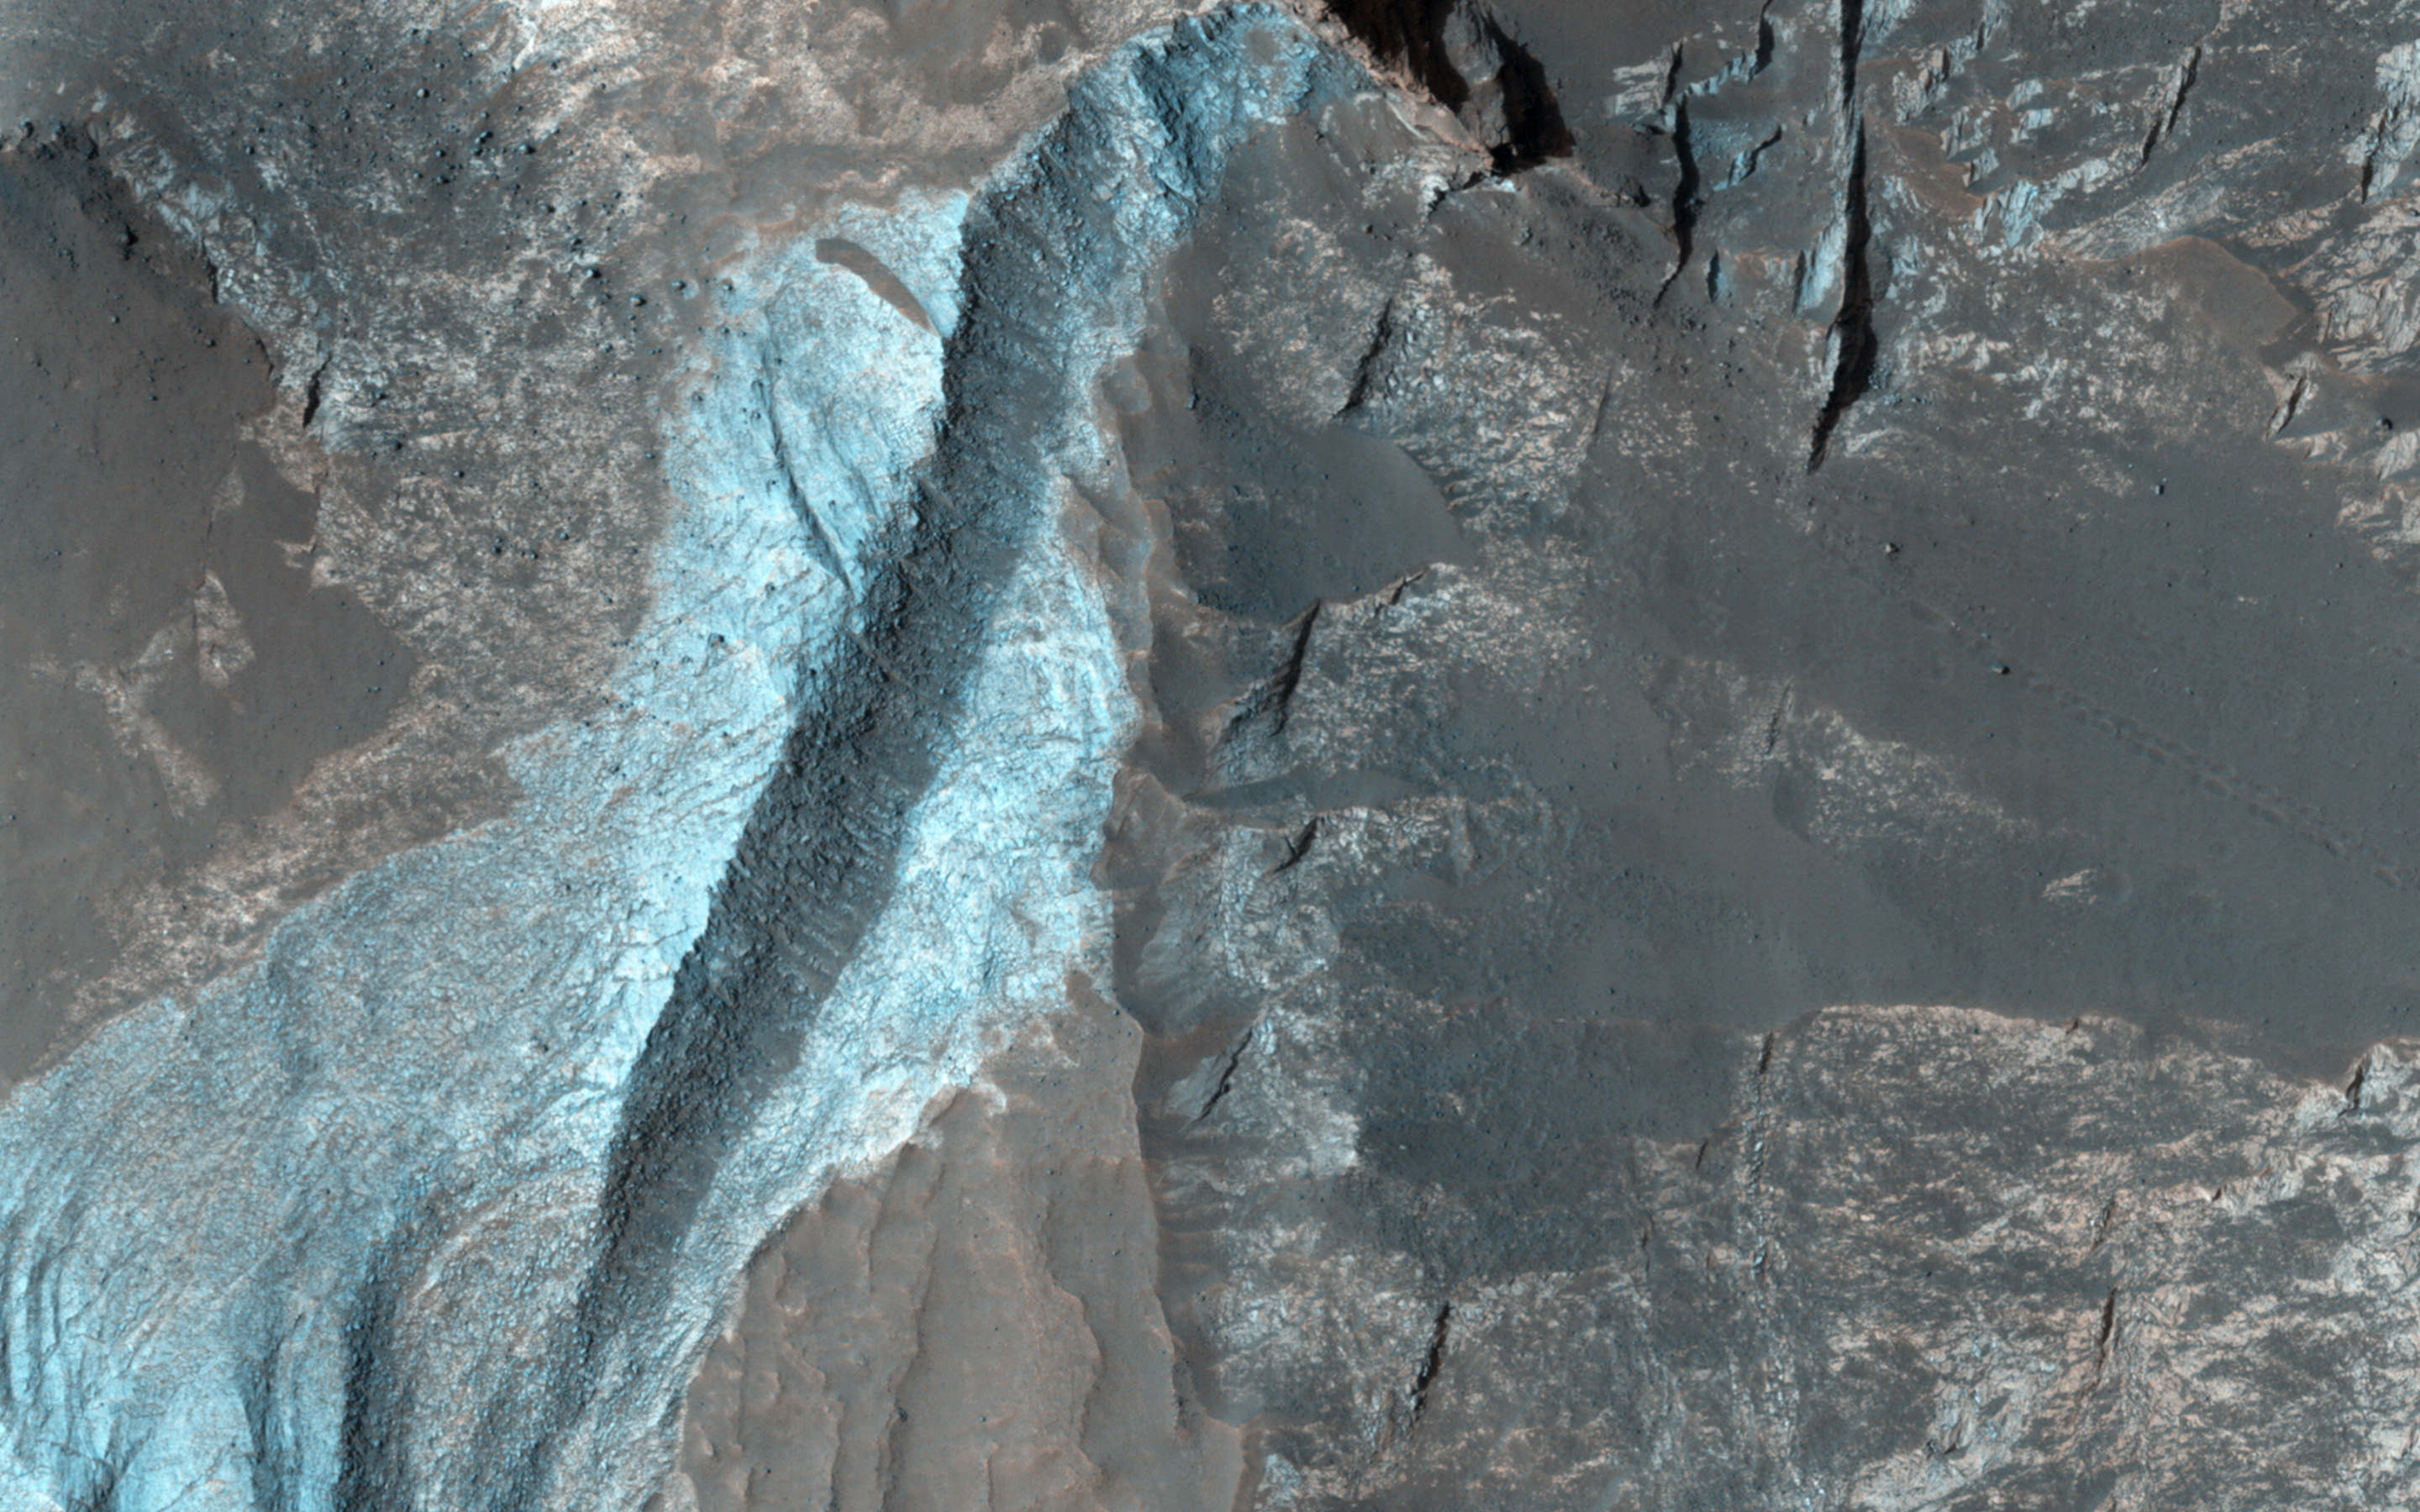

Sedimentary Bedrock Diversity in Terby Crater

Terby Crater, sitting on the northern rim of Hellas Basin, has been filled by sedimentary deposits, perhaps deposited by or in water.

The northeast portion of these layers have been eroded by the wind, exposing the layers. The enhanced-color subimage is a sample of these materials, in which the different colors and textures represent different rock types.

HiRISE is one of six instruments on NASA’s Mars Reconnaissance Orbiter. The University of Arizona, Tucson, operates the orbiter’s HiRISE camera, which was built by Ball Aerospace & Technologies Corp., Boulder, Colo. NASA’s Jet Propulsion Laboratory, a division of the California Institute of Technology in Pasadena, manages the Mars Reconnaissance Orbiter Project for the NASA Science Mission Directorate, Washington.

Credit: NASA/JPL-Caltech/Univ. of Arizona